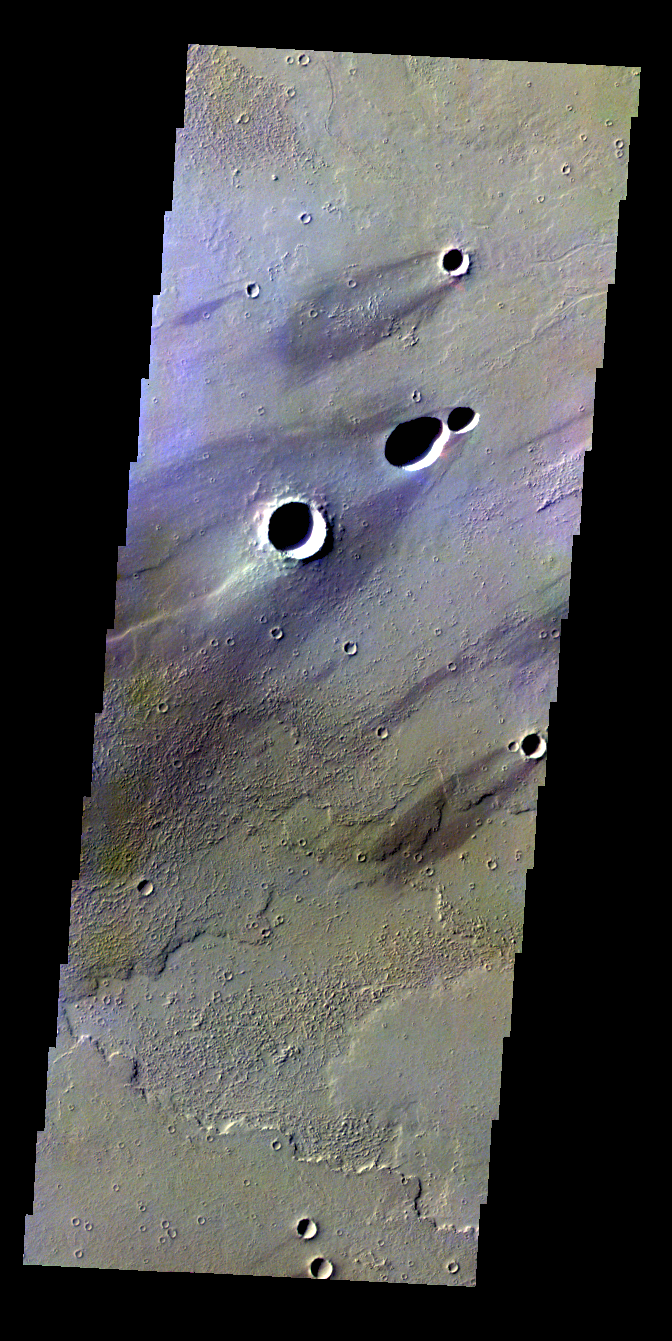

Windstreaks — False Color

The THEMIS VIS camera contains 5 filters. The data from different filters can be combined in multiple ways to create a false color image. These false color images may reveal subtle variations of the surface not easily identified in a single band image. Today’s false color image shows windstreaks in Daedalia Planum.

Credit: NASA/JPL-Caltech/ASU